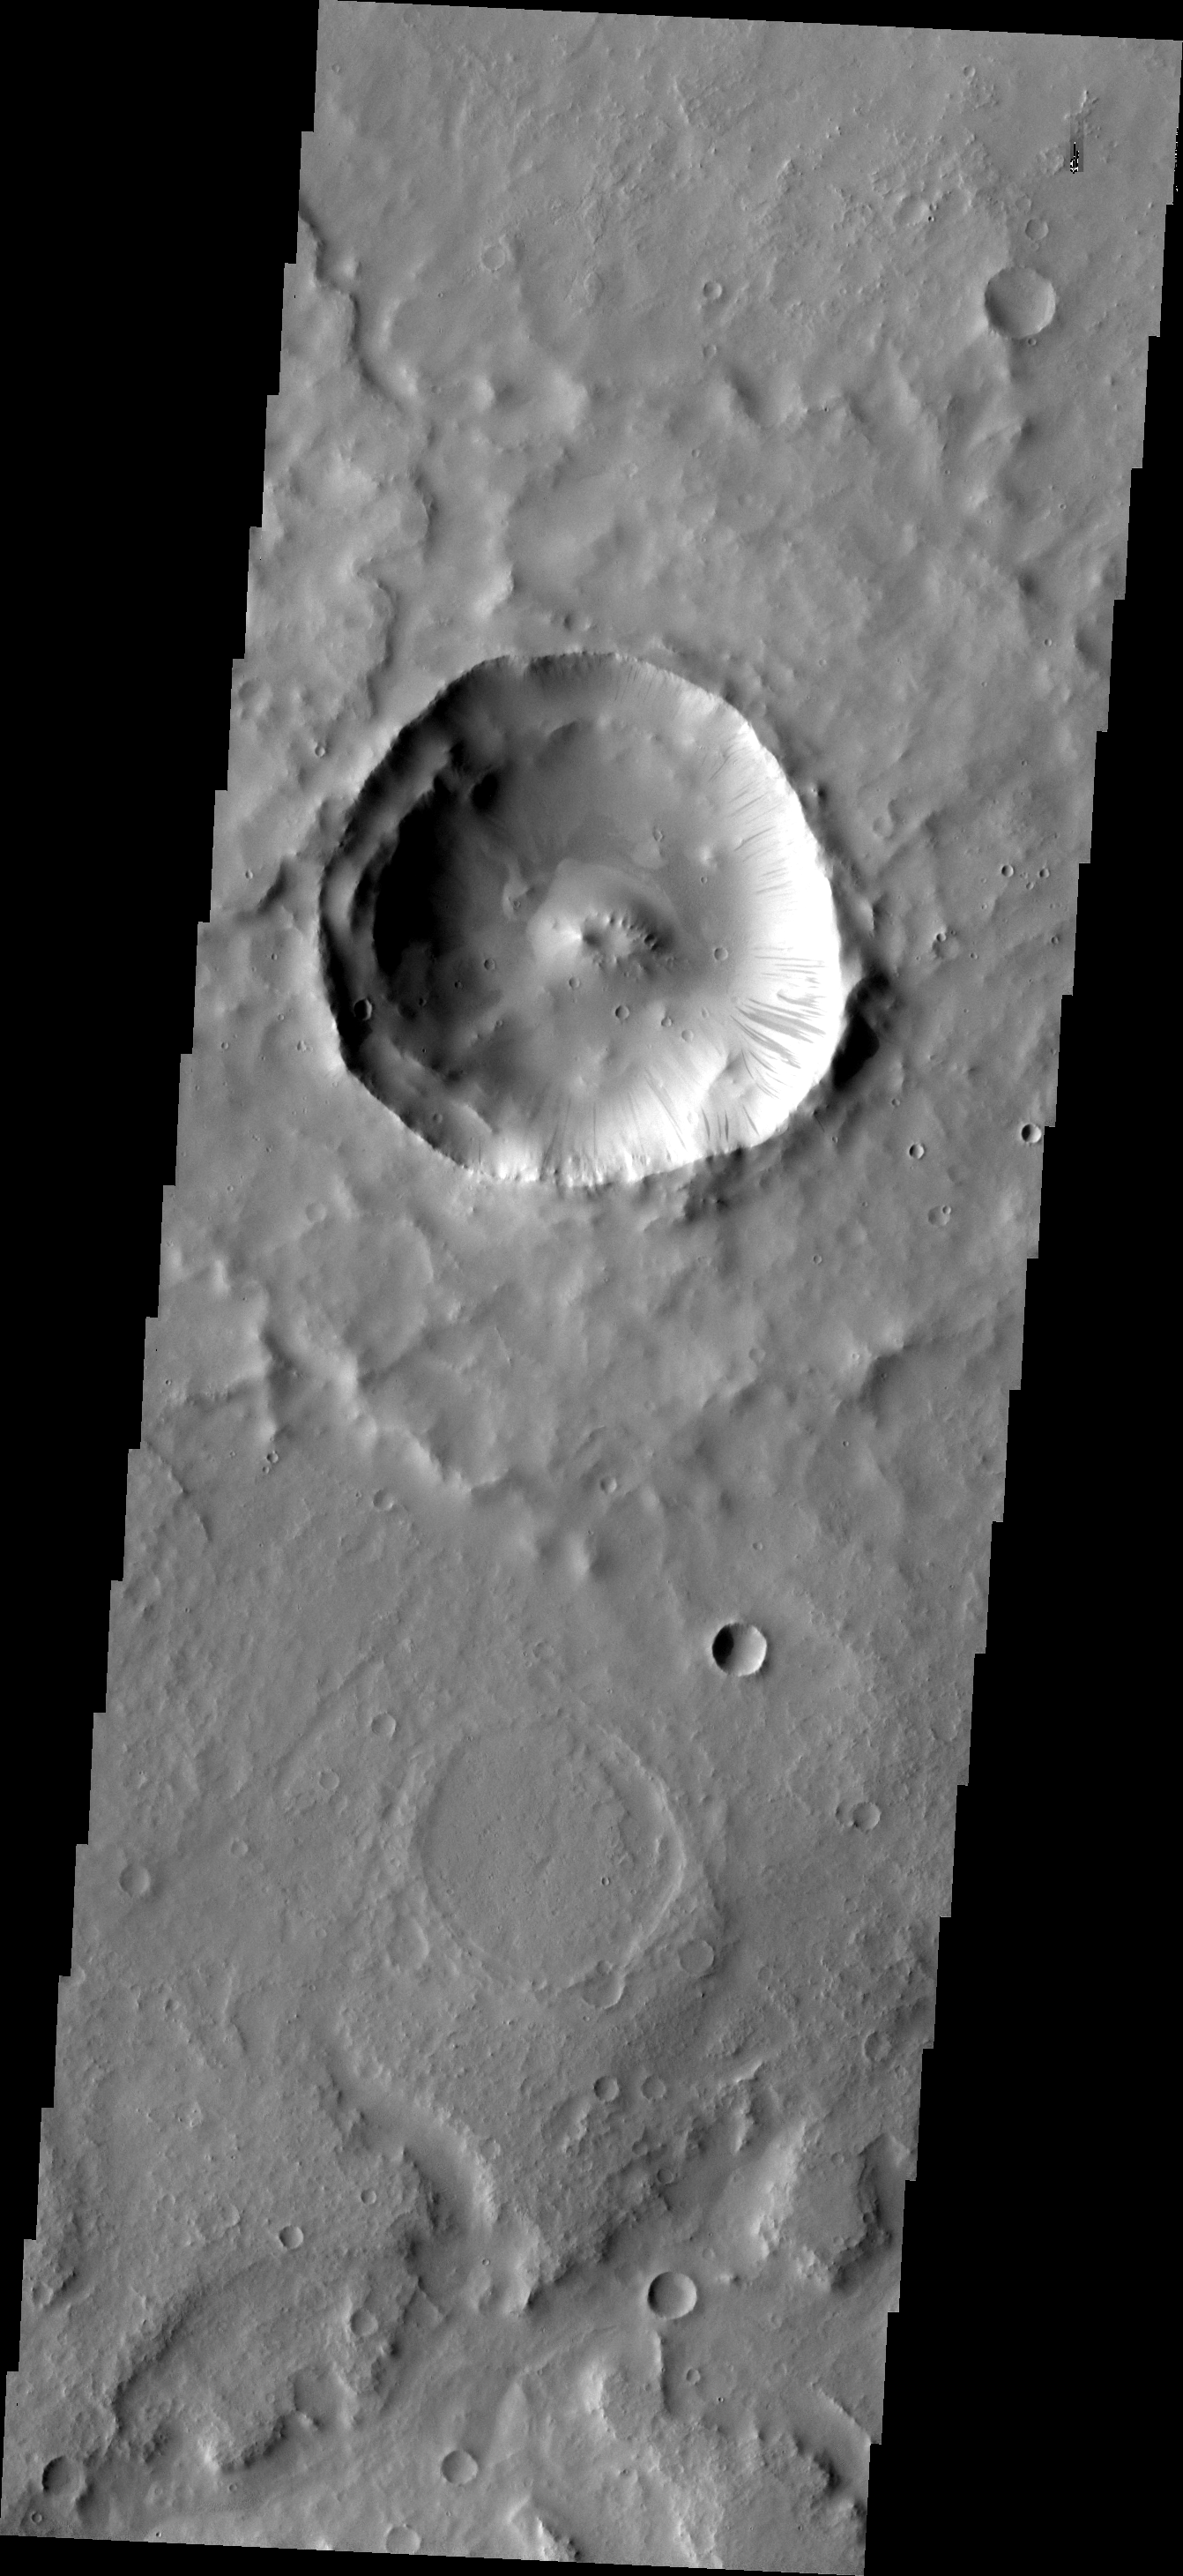

Dark Slope Streaks

This VIS image shows an unnamed crater in Terra Sabaea with prominent dark slope streaks.

Image information: VIS instrument. Latitude 4.7N, Longitude 34.8E. 18 meter/pixel resolution.

Please see the THEMIS Data Citation Note for details on crediting THEMIS images.

Note: this THEMIS visual image has not been radiometrically nor geometrically calibrated for this preliminary release. An empirical correction has been performed to remove instrumental effects. A linear shift has been applied in the cross-track and down-track direction to approximate spacecraft and planetary motion. Fully calibrated and geometrically projected images will be released through the Planetary Data System in accordance with Project policies at a later time.

NASA’s Jet Propulsion Laboratory manages the 2001 Mars Odyssey mission for NASA’s Office of Space Science, Washington, D.C. The Thermal Emission Imaging System (THEMIS) was developed by Arizona State University, Tempe, in collaboration with Raytheon Santa Barbara Remote Sensing. The THEMIS investigation is led by Dr. Philip Christensen at Arizona State University. Lockheed Martin Astronautics, Denver, is the prime contractor for the Odyssey project, and developed and built the orbiter. Mission operations are conducted jointly from Lockheed Martin and from JPL, a division of the California Institute of Technology in Pasadena.

Credit: NASA/JPL/ASU